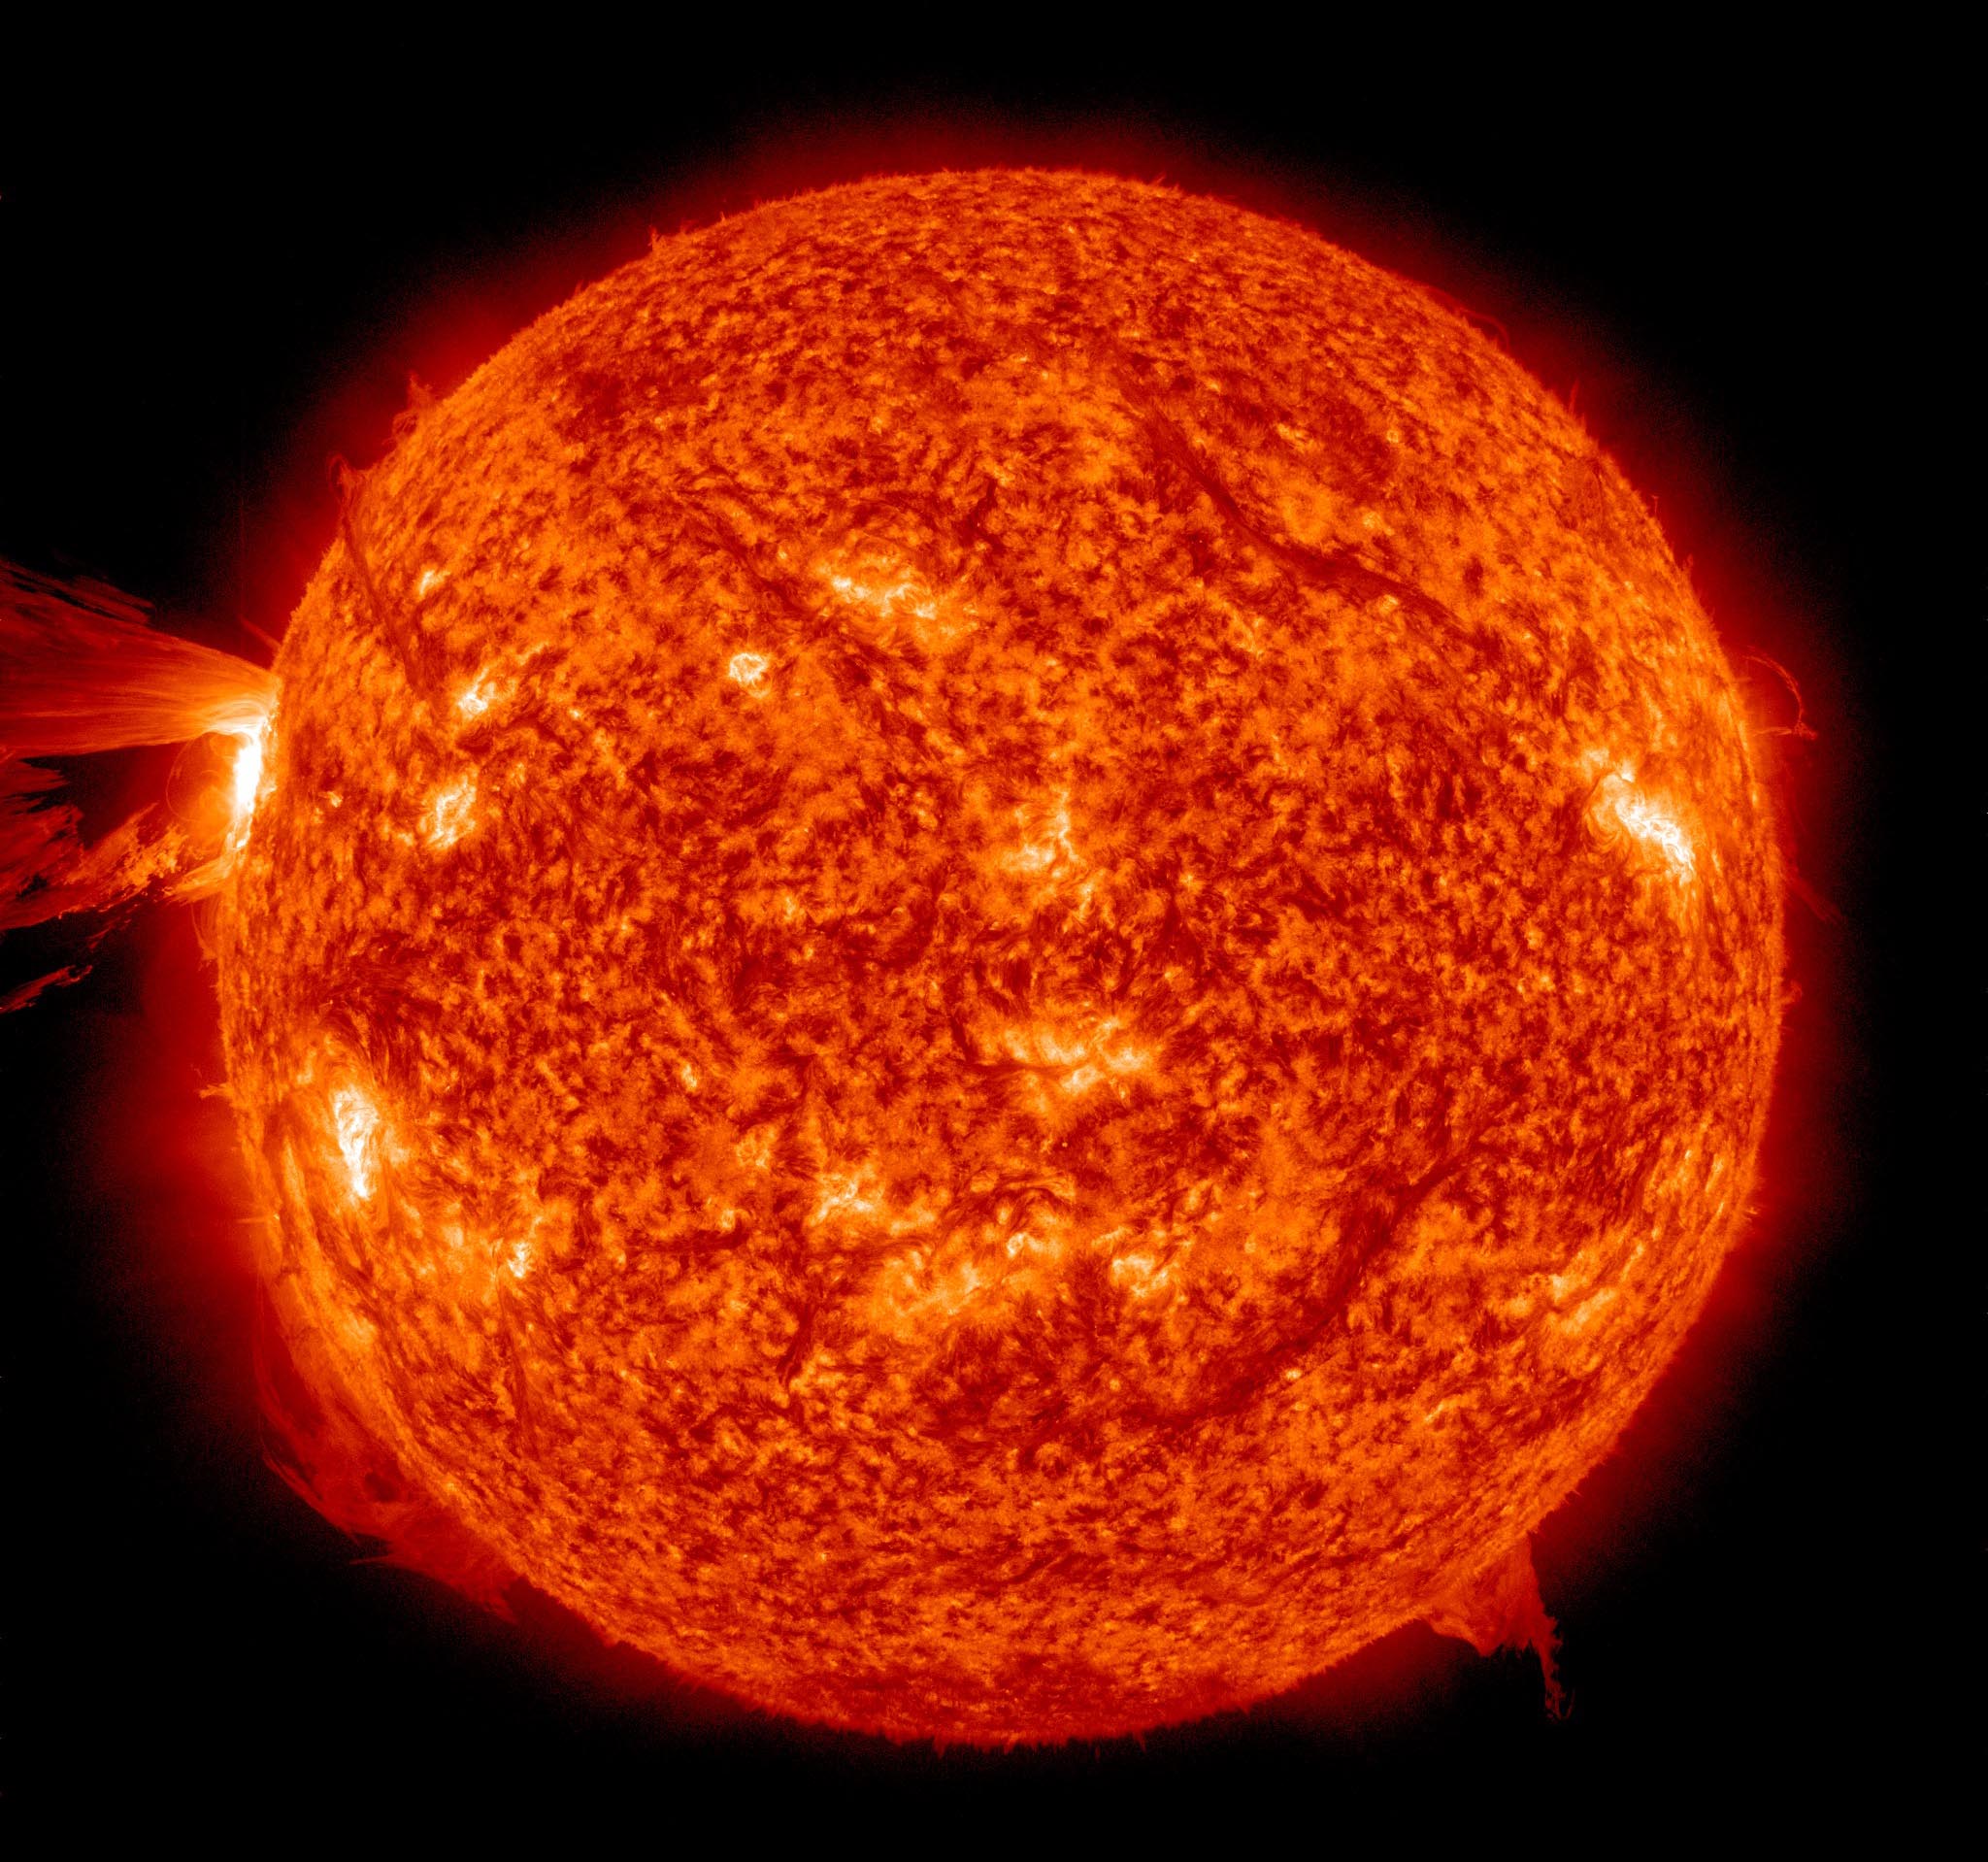

Amazing Hi-Def CME [full disk]

A beautiful prominence eruption shot off the east limb (left side) of the sun on Monday, April 16, 2012. Such eruptions are often associated with solar flares, and in this case an M1 class (medium-sized) flare did occur at the same time, though it was not aimed toward Earth. This event, which is still in progress, was seen by NASA’s SDO satellite.

Credit: NASA/GSFC/SDO